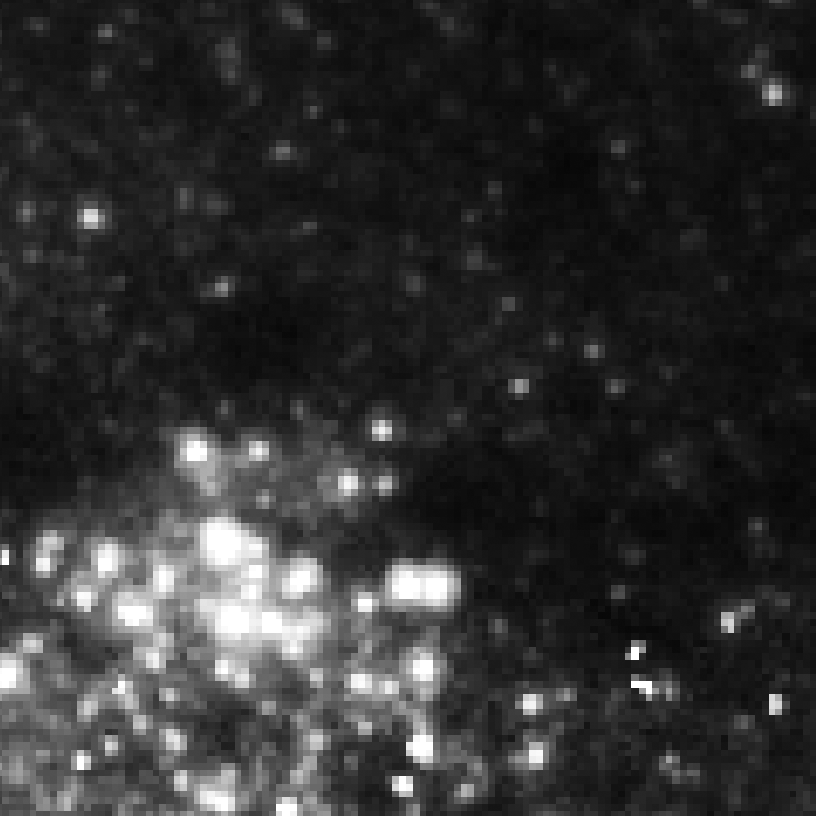

Eta Twin-4 (HST)

Object Name: Eta Twin-4

Credit: NASA, ESA, and R. Khan (GSFC and ORAU)